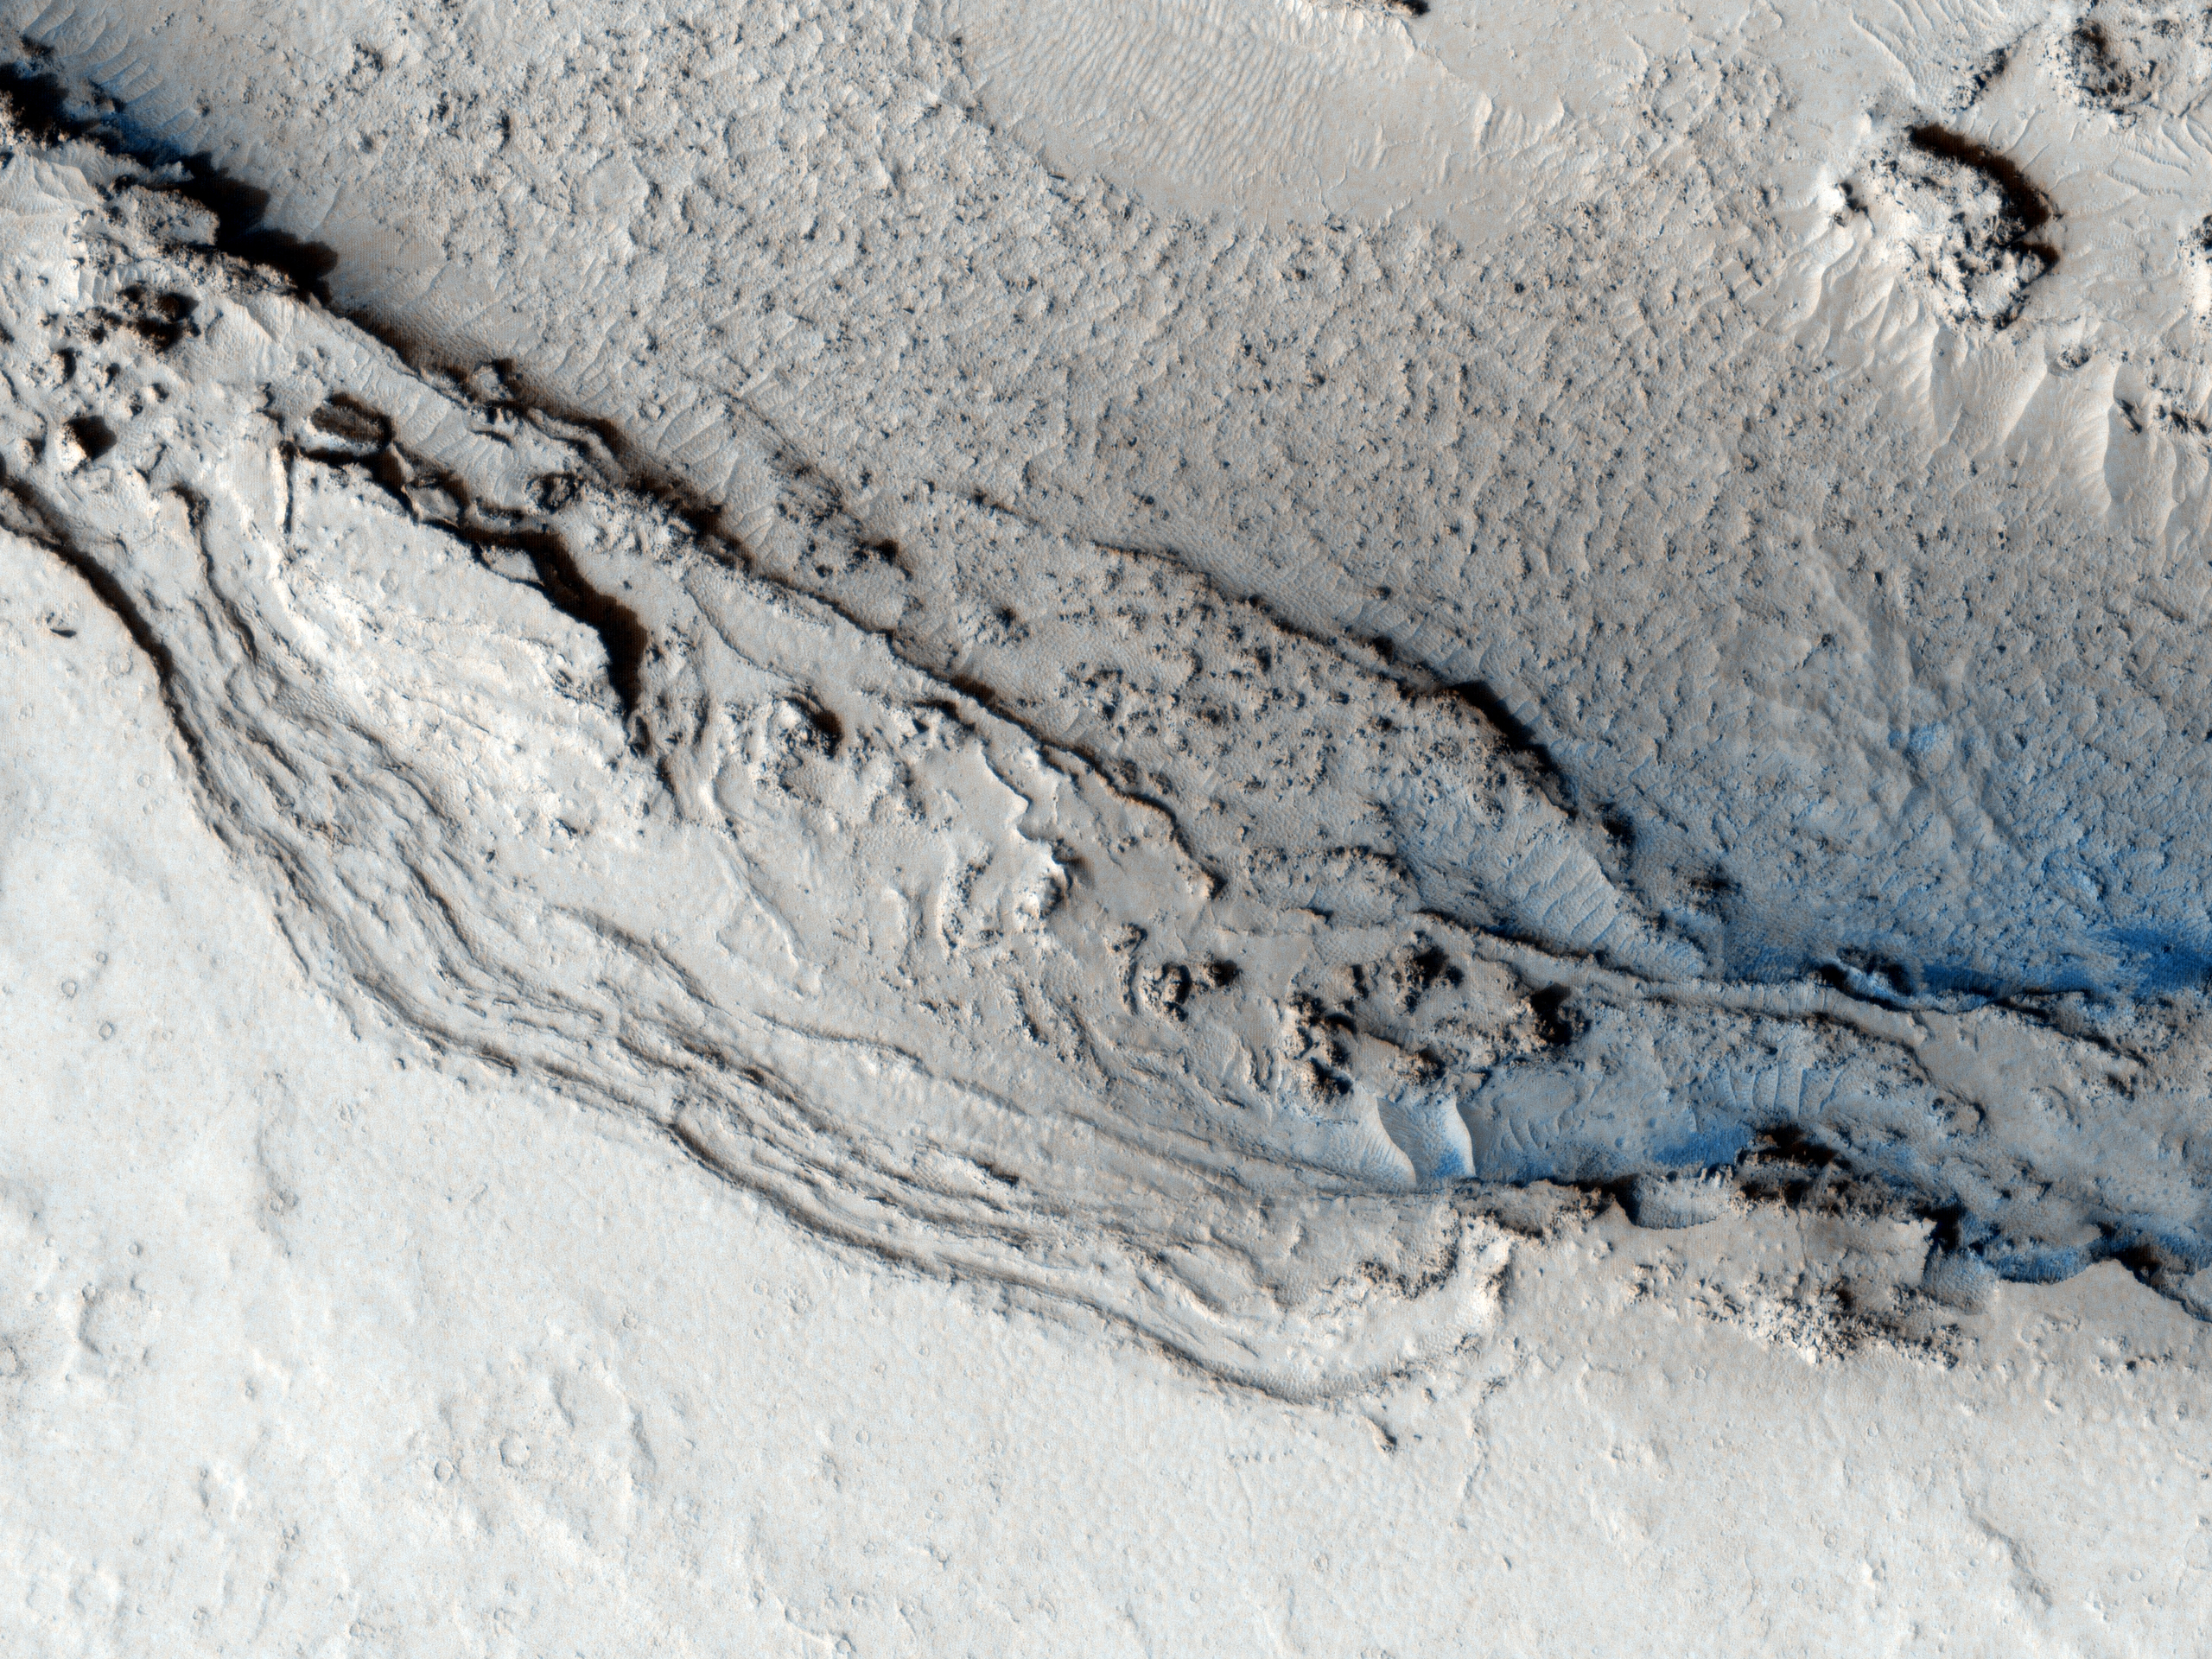

End of Lethe Vallis

This image hows the funnel-shaped terminus of Lethe Vallis, a winding channel in the Elysium Planitia region of Mars.

Lethe Vallis flows from southwest to northeast between two basins, Cerberus Palus and eastern Elysium Plantia. Where it empties into the latter, the channel abruptly widens. On the west side of this HiRISE image, Lethe Vallis is approximately 800 meters (0.5 miles) wide; on the east side, it is more than 7 kilometers (4.3 miles) in width. As the fluid that carved the channel spread out, its erosive power diminished. Thus, where the channel is wider, it contains numerous high-standing mesas that are primarily composed of pre-existing material that was not fully eroded away.

The floor of Lethe Vallis is covered in solidified lava and blanketed by a thin layer of light-toned dust. The lava has a rough, ridged appearance where its surface buckled as it cooled, and a smoother polygonal texture where it was not significantly deformed. Interestingly, lava textures are visible high on the banks and terraces of the Lethe Vallis. Farther away from the channel, the terrain is older and more heavily cratered.

NASA’s Jet Propulsion Laboratory, a division of the California Institute of Technology in Pasadena, manages the Mars Reconnaissance Orbiter for NASA’s Science Mission Directorate, Washington. Lockheed Martin Space Systems, Denver, built the spacecraft. The High Resolution Imaging Science Experiment is operated by the University of Arizona, Tucson, and the instrument was built by Ball Aerospace & Technologies Corp., Boulder, Colo.

Originally released June 20, 2007

Credit: NASA/JPL-Caltech/University of Arizona